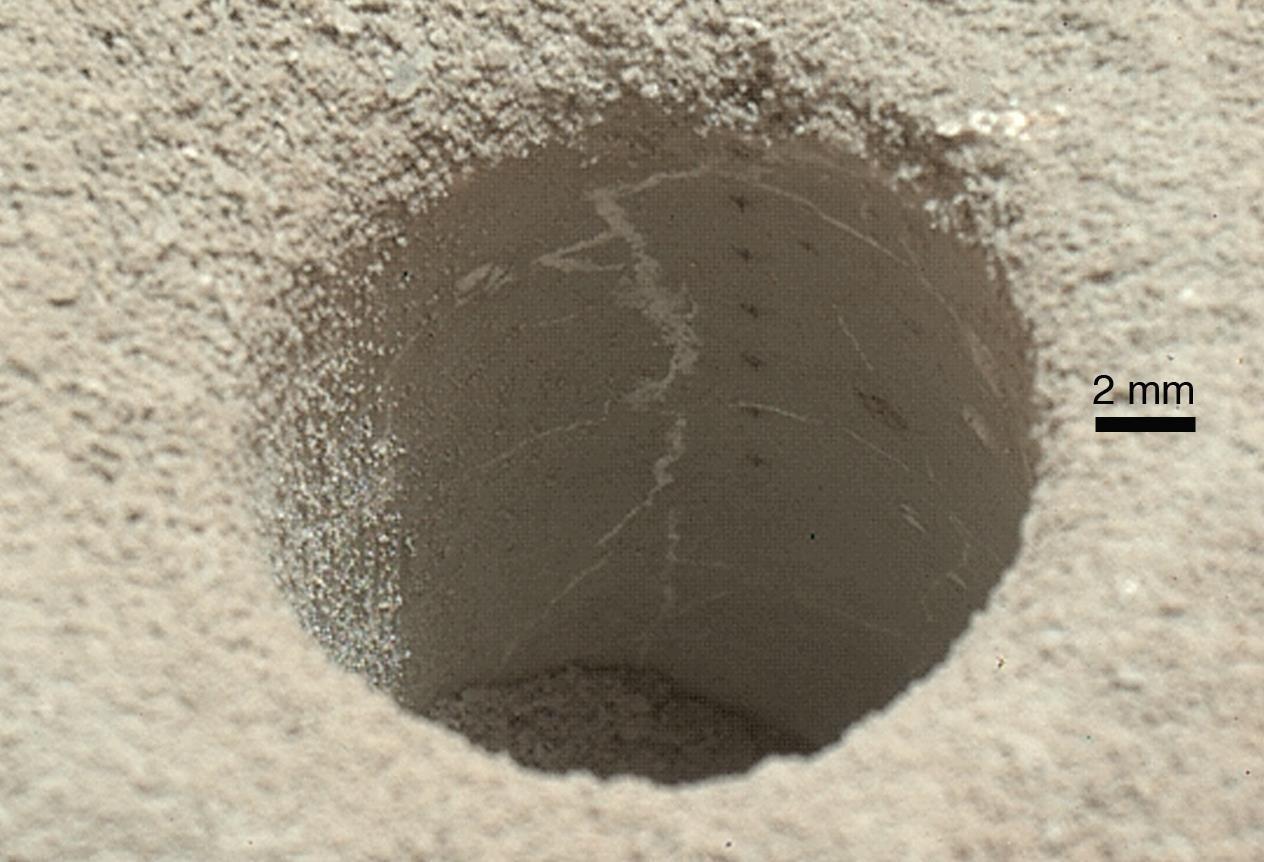

View into ‘John Klein’ Drill Hole in Martian Mudstone

The hole that NASA’s Curiosity Mars rover drilled into target rock “John Klein” provided a view into the interior of the rock, as well as obtaining a sample of powdered material from the rock. The rock is part of the Sheepbed mudstone deposit in the Yellowknife Bay area of Gale Crater. This image, taken by Curiosity’s Mars Hand Lens Imager (MAHLI) camera, reveals gray colored cuttings, rock powder and interior wall. Notice the homogeneous, fine grain size of the mudstone, and the irregular network of sulfate-filled hairline fractures. A vertical array of pits in the side of the hole resulted from using the laser-shooting Chemistry and Camera (ChemCam) instrument to assess composition at those points. The MAHLI took this image during the 270th Martian day, or sol, of Curiosity’s work on Mars (May 10, 2013). The diameter of hole is about 0.6 inch (1.6 centimeters).

The Sheepbed mudstone is interpreted to represent an ancient lake. It preserves evidence of an environment that would have been suited to support microbes that get their energy by eating chemicals in rocks. This wet environment was characterized by neutral pH, low salinity, and variable oxidation of iron- and sulfur-containing minerals. Carbon, hydrogen, oxygen, sulfur, nitrogen and phosphorus were measured directly as key elements for supporting possible life. These results highlight the biological viability of fluvial-lacustrine environments (streams and lakes) in the history of Mars after the earliest era of the Martian past, called the Noachian Era.

Malin Space Science Systems, San Diego, developed, built and operates MAHLI. NASA’s Jet Propulsion Laboratory, Pasadena, Calif., manages the Mars Science Laboratory Project and the mission’s Curiosity rover for NASA’s Science Mission Directorate in Washington. The rover was designed and assembled at JPL, a division of the California Institute of Technology in Pasadena.

Credit: NASA/JPL-Caltech/MSSS